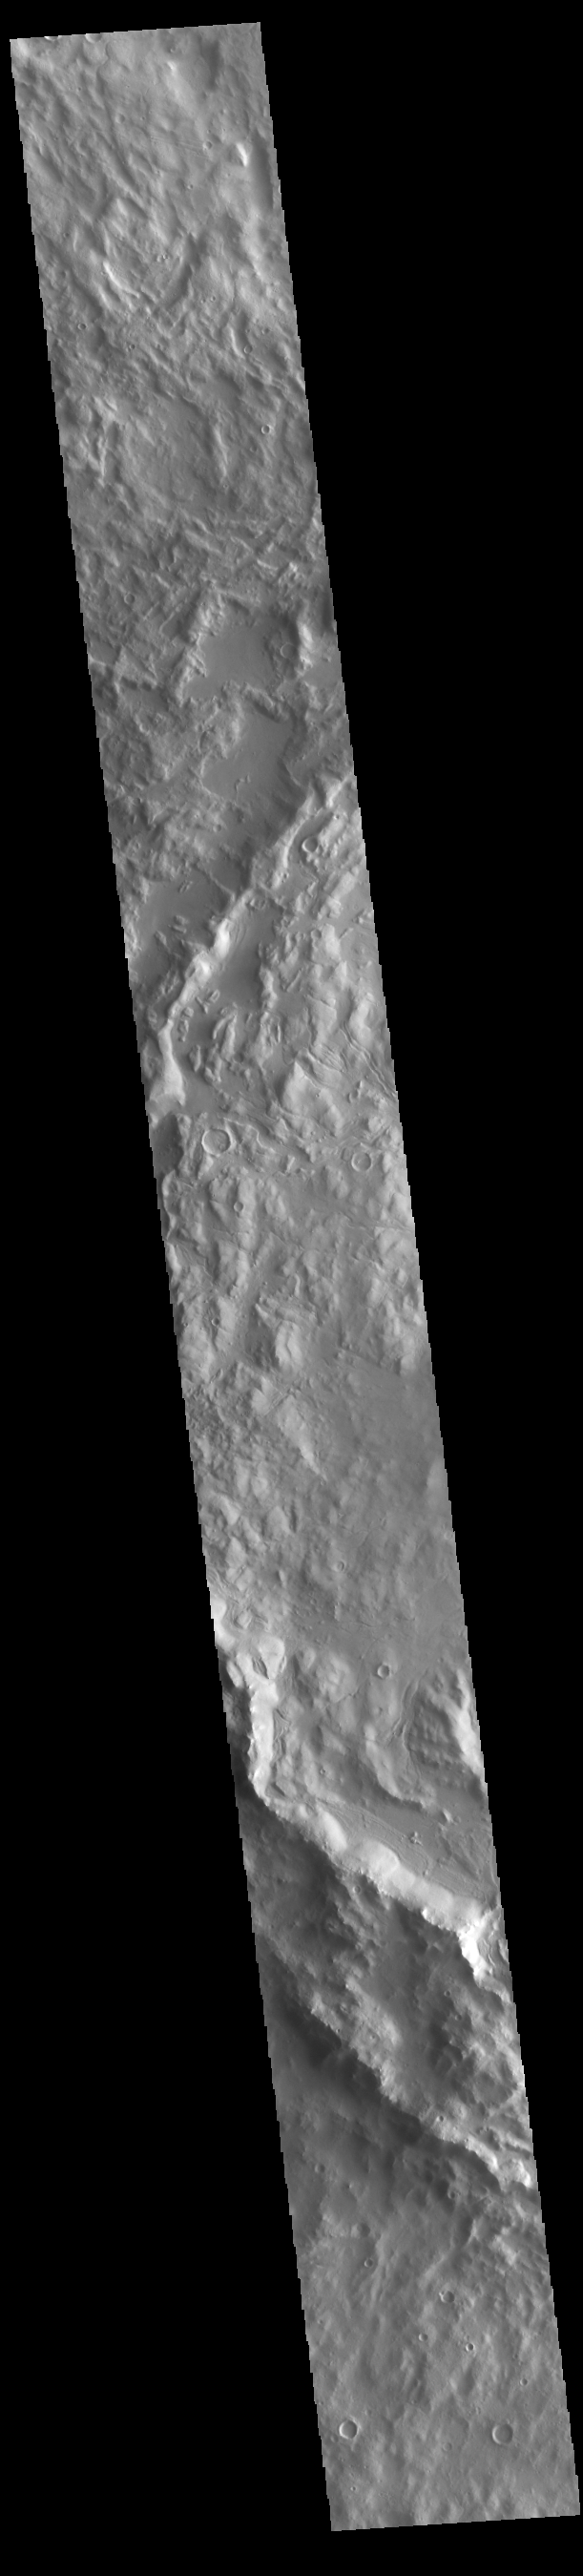

Cerulli Crater

Today’s VIS image shows the western side of Cerulli Crater. Located in northern Arabia Terra, Cerulli Crater is 114 km (71 miles) in diameter. Mamers Valles originates near Cerulli Crater.

Credit: NASA/JPL-Caltech/ASU